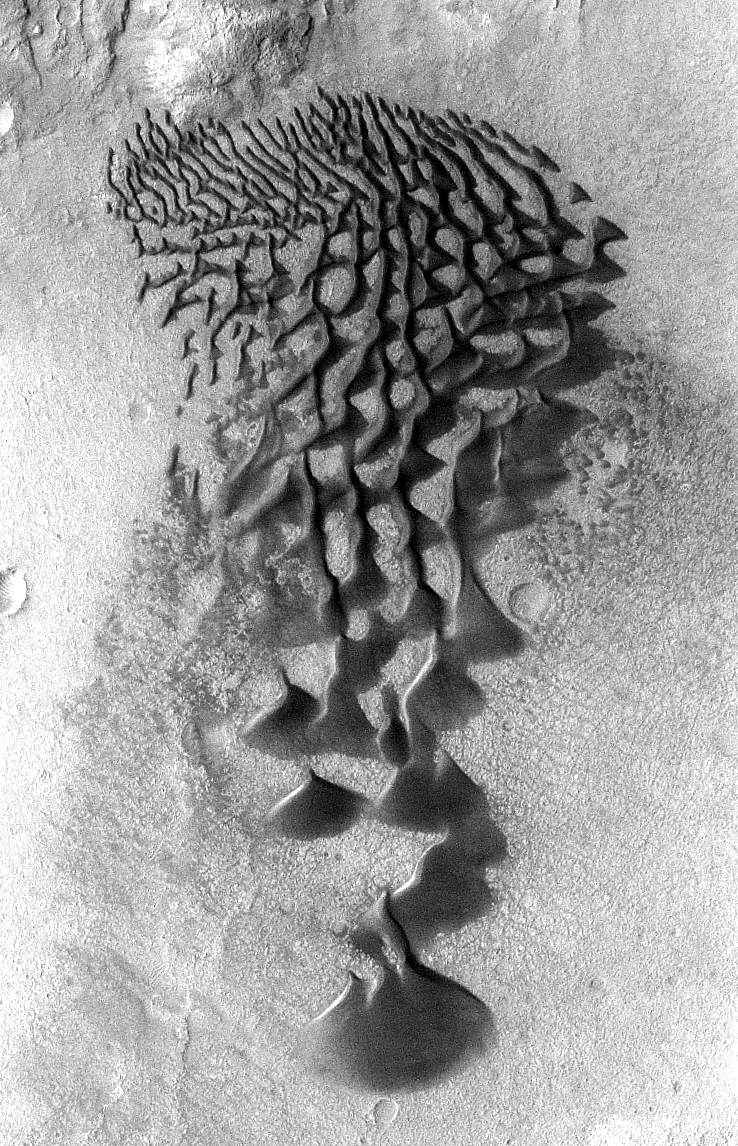

Mars Odyssey All Stars: Bunge Crater Dunes

Fans and ribbons of dark sand dunes creep across the floor of Bunge Crater in response to winds blowing from the direction at the top of the picture. The frame is about 14 kilometers (9 miles) wide.

This image was taken in January 2006 by the Thermal Emission Imaging System instrument on NASA’s Mars Odyssey orbiter and posted in a special December 2010 set marking the occasion of Odyssey becoming the longest-working Mars spacecraft in history. The pictured location on Mars is 33.8 degrees south latitude, 311.4 degrees east longitude.

NASA’s Jet Propulsion Laboratory manages the 2001 Mars Odyssey mission for NASA’s Science Mission Directorate, Washington, D.C. The Thermal Emission Imaging System (THEMIS) was developed by Arizona State University, Tempe, in collaboration with Raytheon Santa Barbara Remote Sensing. The THEMIS investigation is led by Dr. Philip Christensen at Arizona State University. Lockheed Martin Astronautics, Denver, is the prime contractor for the Odyssey project, and developed and built the orbiter. Mission operations are conducted jointly from Lockheed Martin and from JPL, a division of the California Institute of Technology in Pasadena.

Credit: NASA/JPL-Caltech/ASU